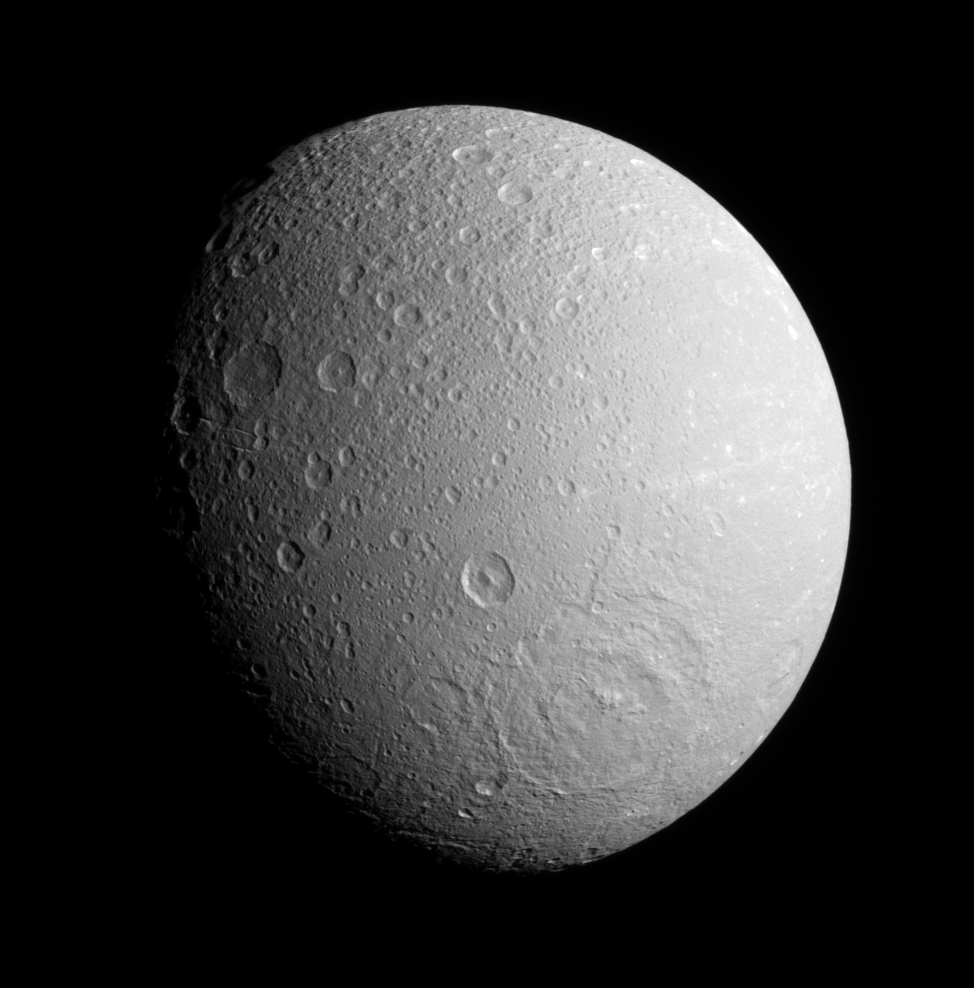

Rebounded Craters

The Cassini spacecraft surveys the southern hemisphere on Dione’s anti-Saturn side, spying a broad impact basin near bottom. Most of the medium-sized craters visible here have pointed central peaks, owing to the rebound of material following the craters’ initial formation.

North on Dione (1,126 kilometers, or 700 miles across) is up.

The image was taken in visible light with the Cassini spacecraft narrow-angle camera on Dec. 19, 2007. The view was obtained at a distance of approximately 240,000 kilometers (149,000 miles) from Dione and at a Sun-Dione-spacecraft, or phase, angle of 44 degrees.Image scale is 1 kilometer (0.6 mile) per pixel.

The Cassini-Huygens mission is a cooperative project of NASA, the European Space Agency and the Italian Space Agency. The Jet Propulsion Laboratory, a division of the California Institute of Technology in Pasadena, manages the mission for NASA’s Science Mission Directorate, Washington, D.C. The Cassini orbiter and its two onboard cameras were designed, developed and assembled at JPL. The imaging operations center is based at the Space Science Institute in Boulder, Colo.

Credit: NASA/JPL/Space Science Institute